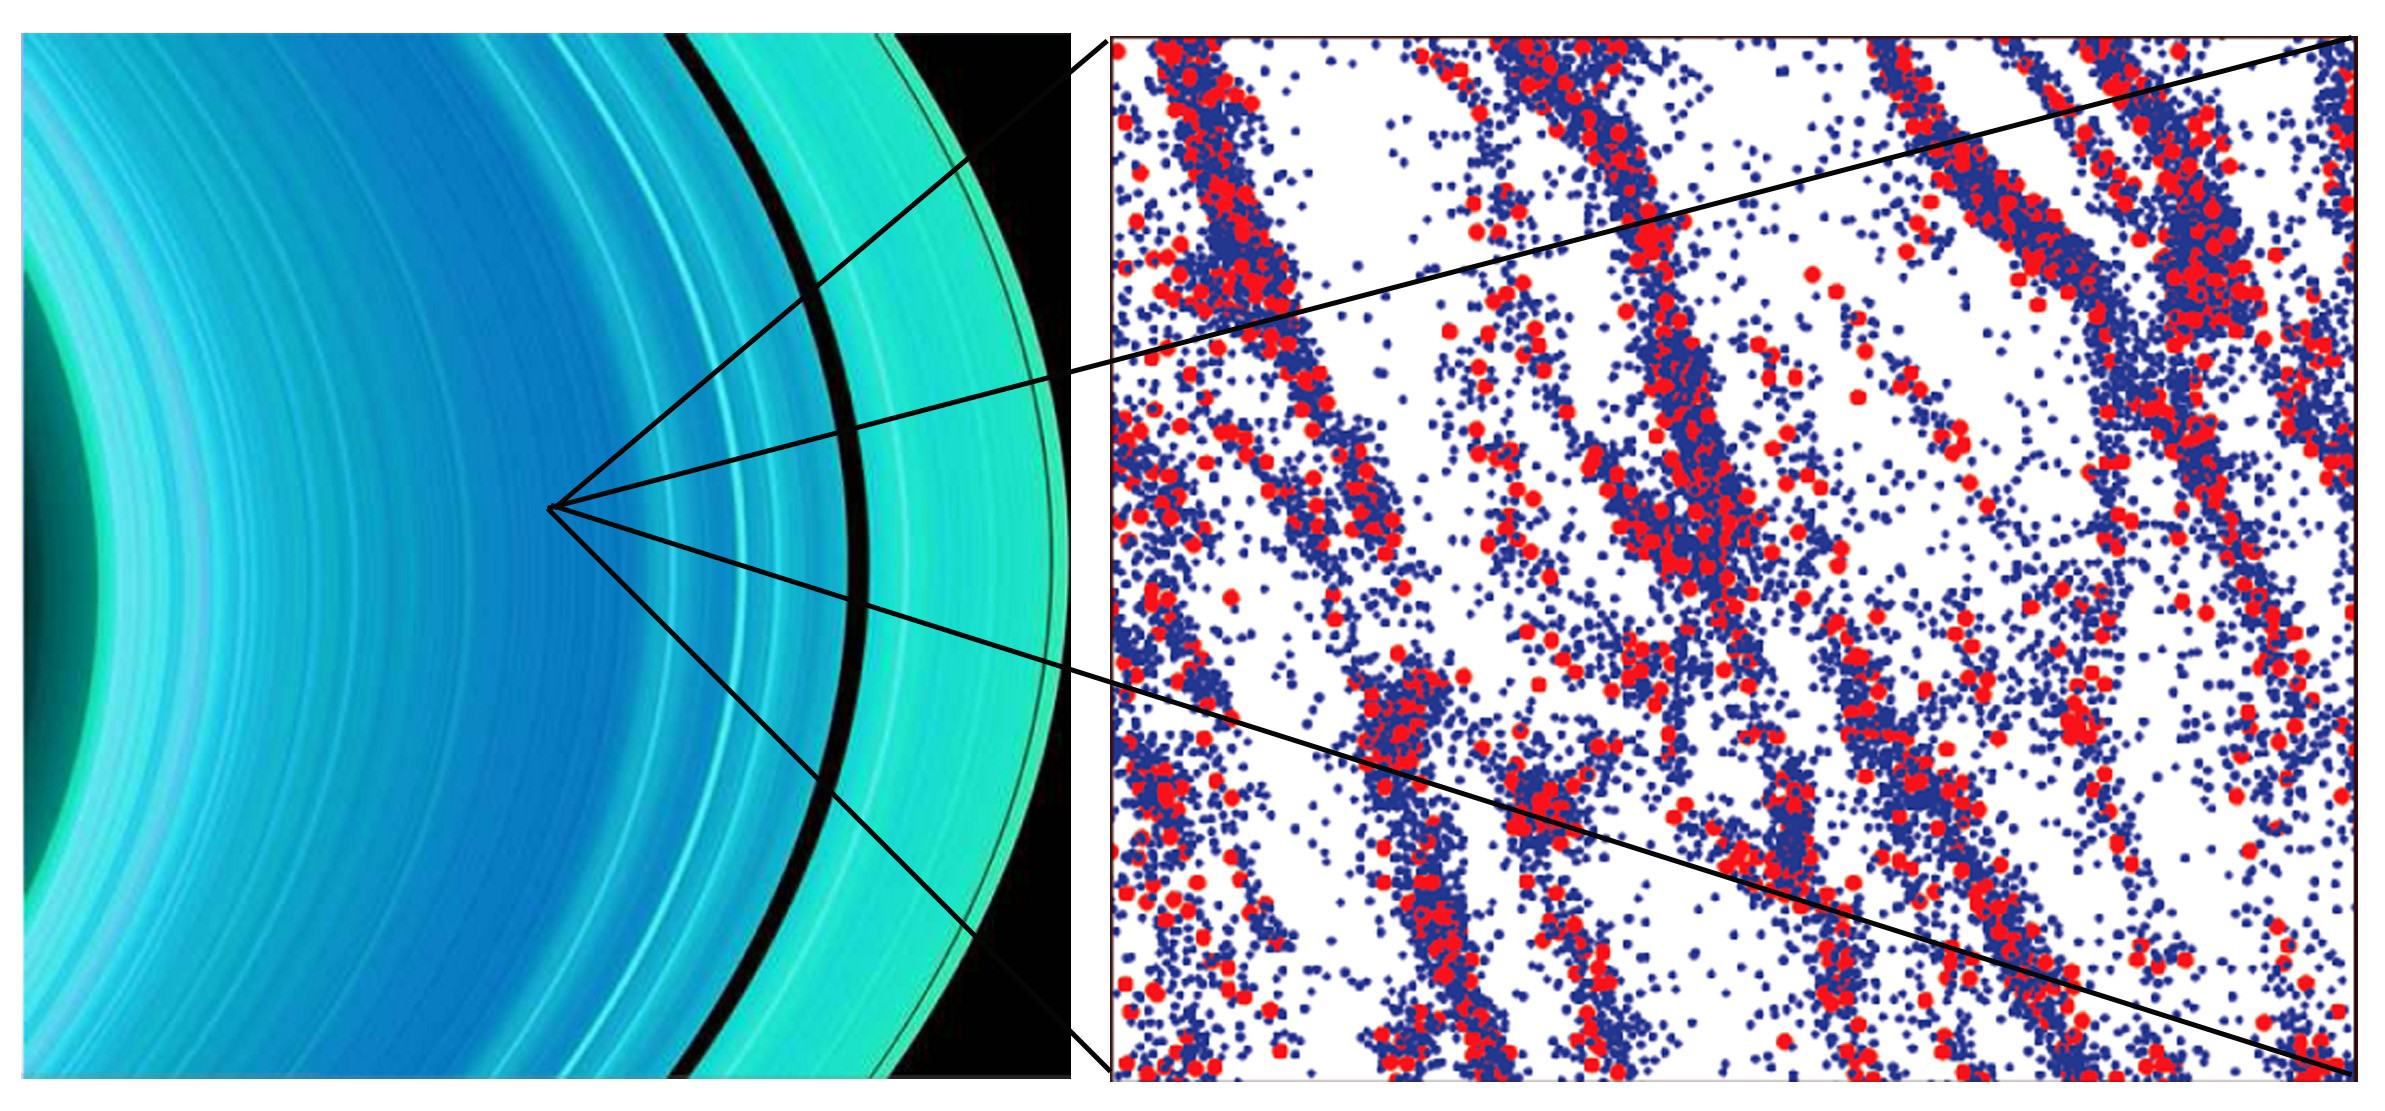

Clumps in the A Ring

The left image is a false-color view of Saturn’s A ring from the ultraviolet imaging spectrograph instrument aboard the Cassini spacecraft.

The ring is the bluest in the center, where the gravitational clumps are the largest. The thickest black band in the ring is the Enke Gap, and the thin black band further to the right is the Keeler Gap.

The right image is a computer simulation about 150 meters (490 feet) across illustrating a clumpy region of particles in the A ring. The particles are moving counterclockwise, from bottom to top.

The Cassini-Huygens mission is a cooperative project of NASA, the European Space Agency and the Italian Space Agency. The Jet Propulsion Laboratory, a division of the California Institute of Technology in Pasadena, manages the mission for NASA’s Science Mission Directorate, Washington, D.C. The Cassini orbiter was designed, developed and assembled at JPL. The ultraviolet imaging spectrograph was built at, and the team is based at the University of Colorado, Boulder.

Credit: NASA/JPL/University of Colorado